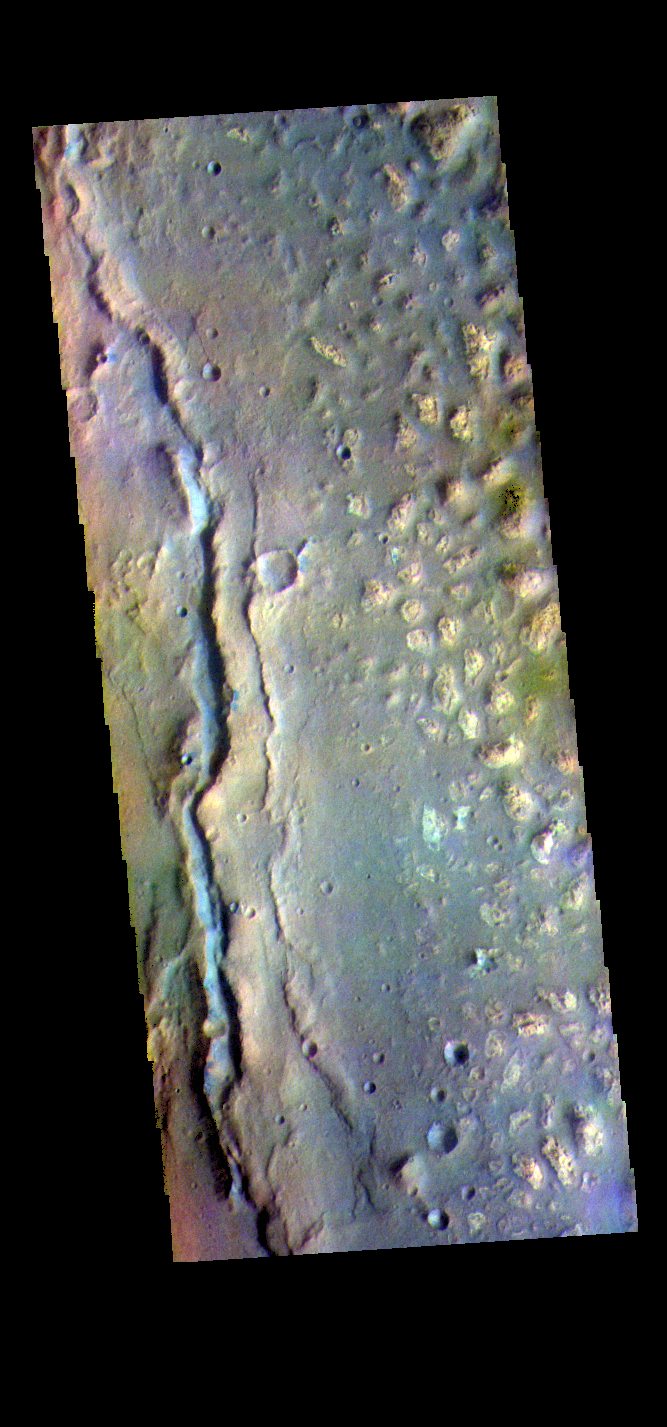

Ariadnes Colles – False Color

The THEMIS VIS camera contains 5 filters. The data from different filters can be combined in multiple ways to create a false color image. These false color images may reveal subtle variations of the surface not easily identified in a single band image. Today’s false color image shows part of Ariadnes Colles. The term colles means hills or knobs. In this false color combination the hills stand out against the darker surrounding plains. This difference is due to the amount of dust covering the hills versus the plains. This image is on the margin between Ariadnes Colles and the surrounding plains of Terra Cimmeria.

Credit: NASA/JPL-Caltech/ASU